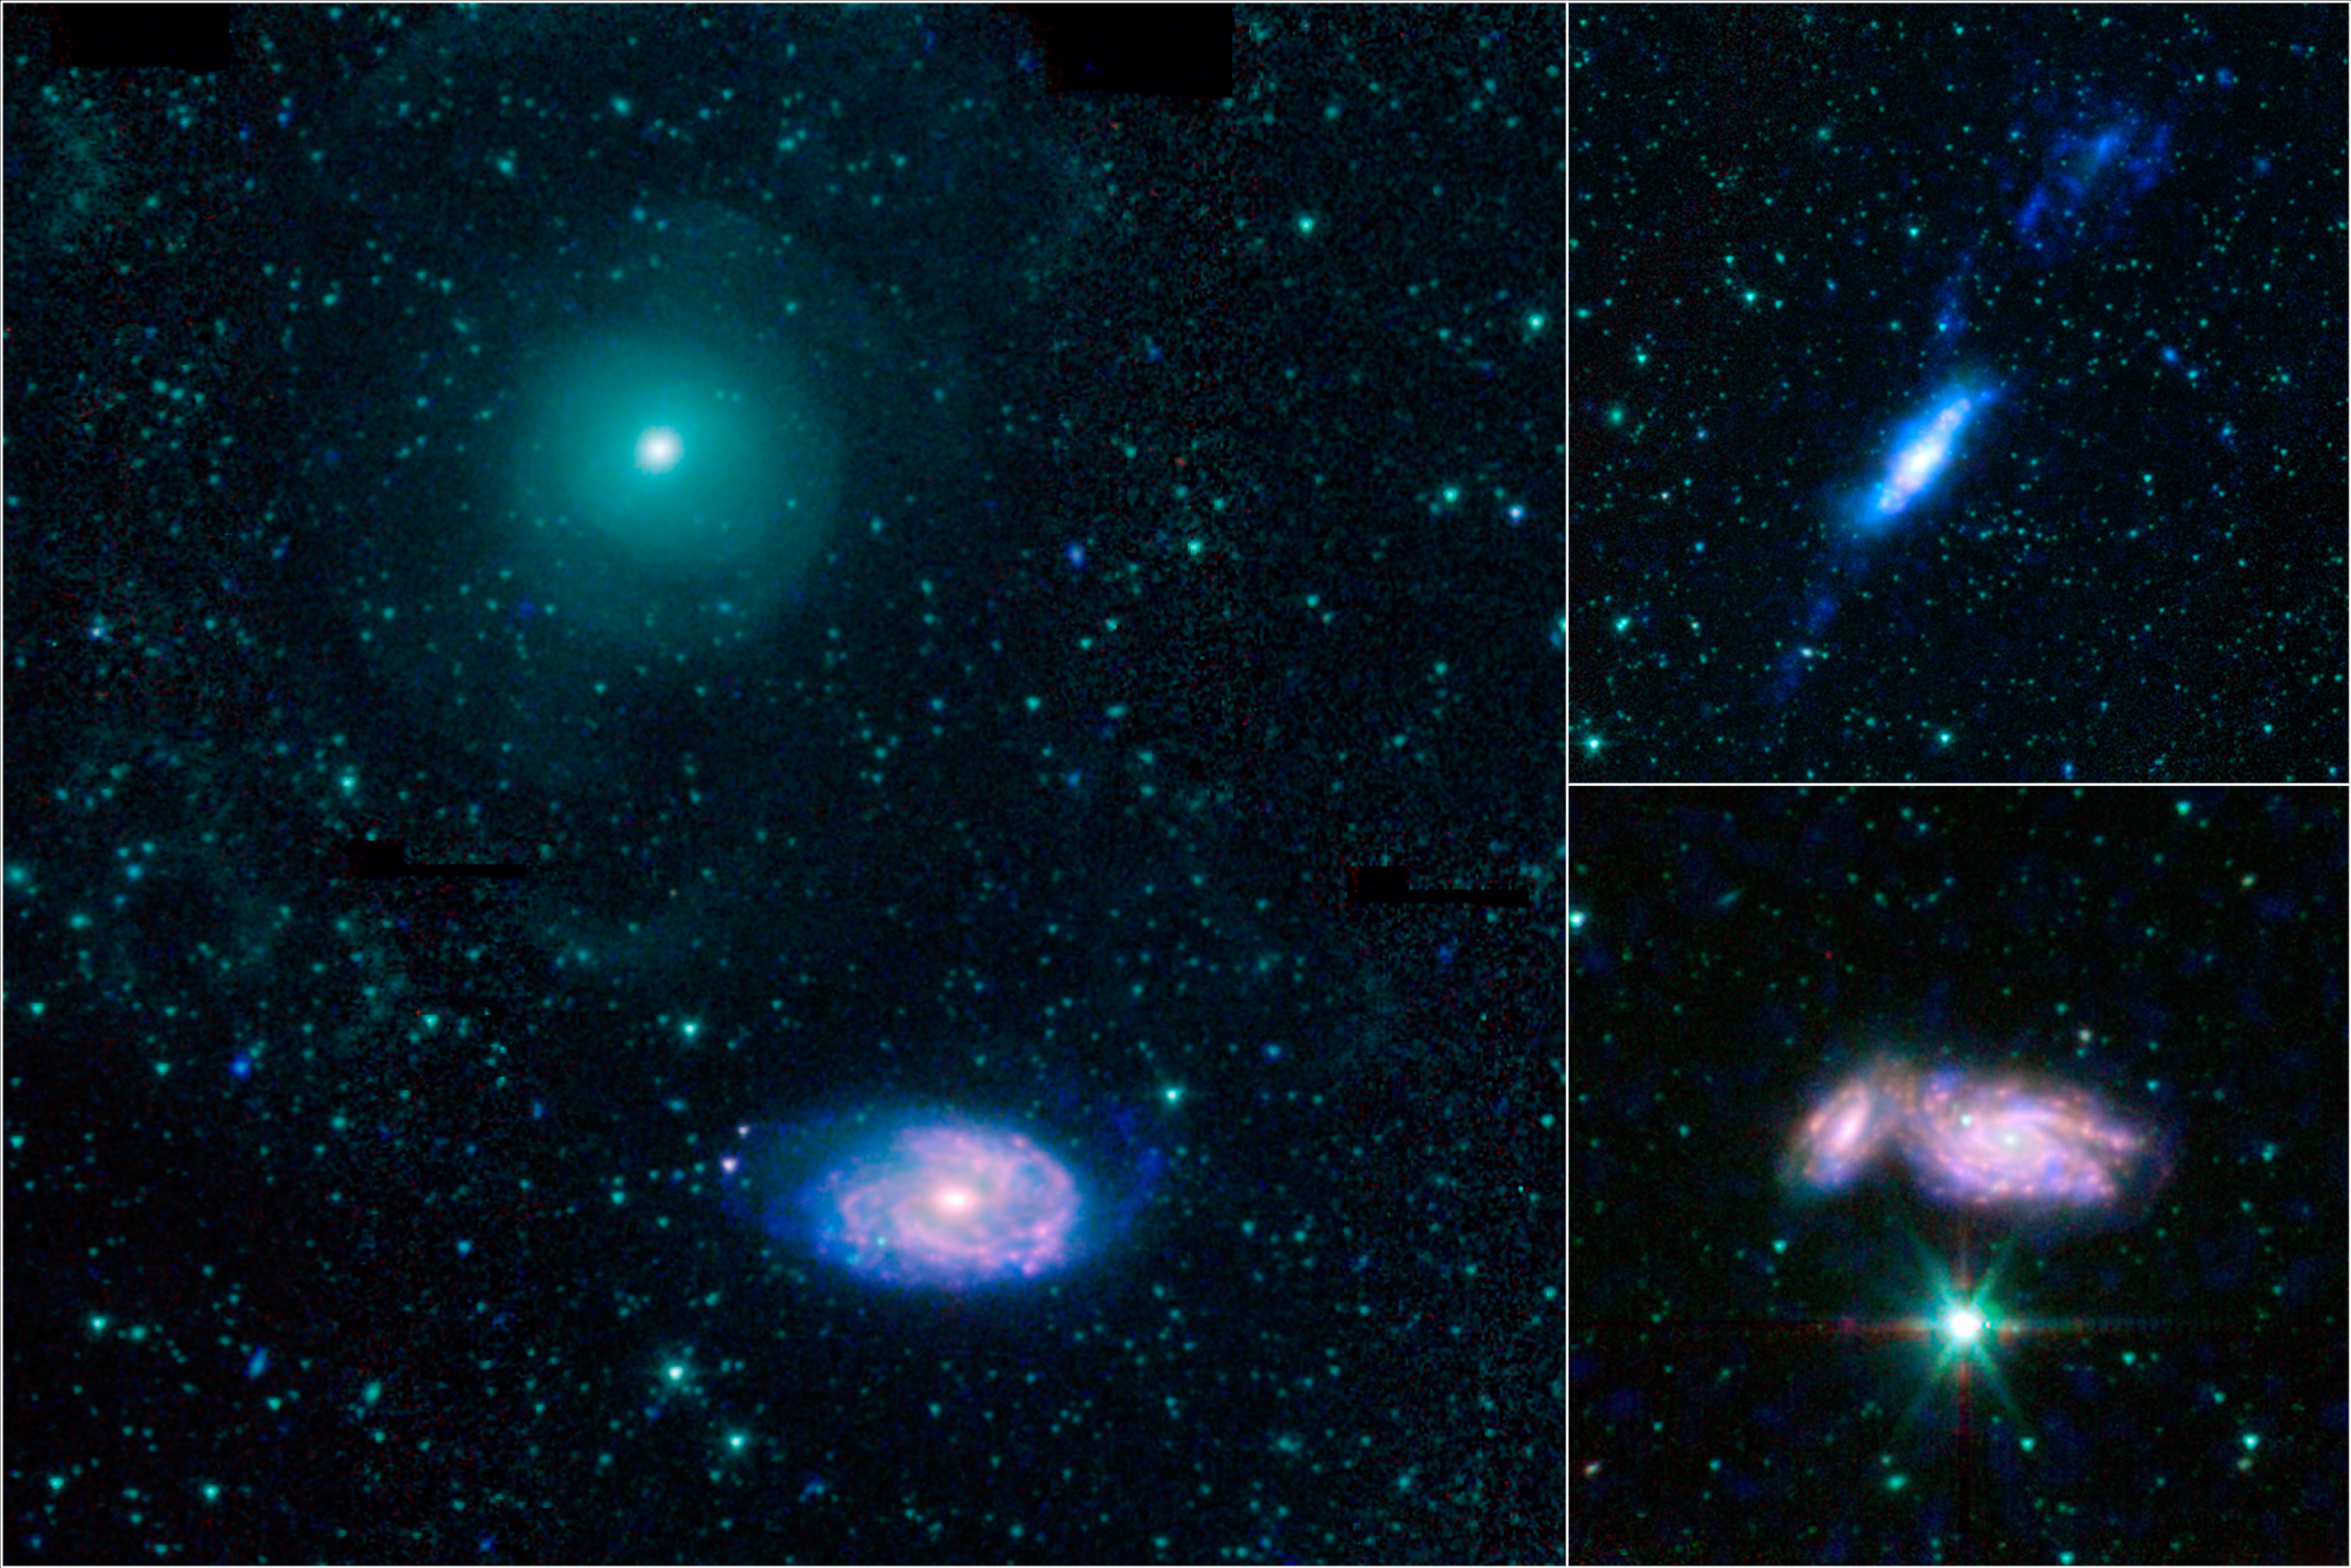

Galactic Train Wrecks

3-Panel Poster

NGC 470 and NGC 474NGC 3448 and UGC 6016NGC 935 and IC 1801

This montage shows three examples of colliding galaxies from a new photo atlas of galactic “train wrecks.” The new images combine observations from NASA’s Spitzer Space Telescope, which observes infrared light, and NASA’s Galaxy Evolution Explorer (GALEX) spacecraft, which observes ultraviolet light. By analyzing information from different parts of the light spectrum, scientists can learn much more than from a single wavelength alone, because different components of a galaxy are highlighted.

The panel at far left shows NGC 470 (top) and NGC 474 (bottom); at top right are NGC 3448 and UGC 6016; at bottom right are NGC 935 and IC 1801. In this representative-color image, far-ultraviolet light from GALEX is blue, 3.6-micron light from Spitzer is cyan, 4.5-micron light from Spitzer is green, and red shows light at 5.8 and 8 microns from Spitzer.

Credit: NASA/JPL-Caltech/Harvard-Smithsonian CfA